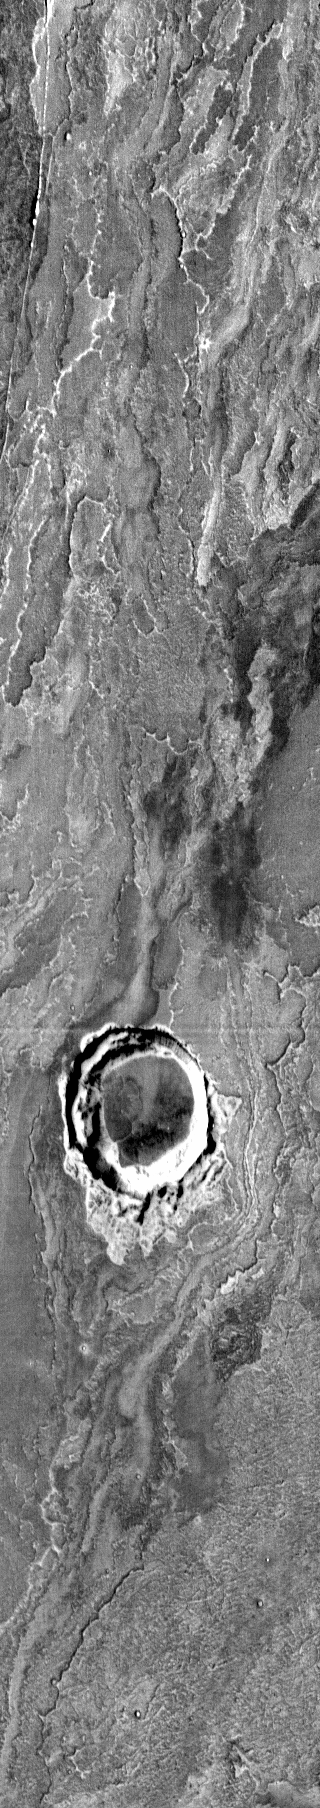

Arsia Mons Flows

This IR image shows lava flows that originated at Arsia Mons.

Image information: IR instrument. Latitude -22.6N, Longitude 239.4E. 122 meter/pixel resolution.

Please see the THEMIS Data Citation Note for details on crediting THEMIS images.

Note: this THEMIS visual image has not been radiometrically nor geometrically calibrated for this preliminary release. An empirical correction has been performed to remove instrumental effects. A linear shift has been applied in the cross-track and down-track direction to approximate spacecraft and planetary motion. Fully calibrated and geometrically projected images will be released through the Planetary Data System in accordance with Project policies at a later time.

NASA’s Jet Propulsion Laboratory manages the 2001 Mars Odyssey mission for NASA’s Office of Space Science, Washington, D.C. The Thermal Emission Imaging System (THEMIS) was developed by Arizona State University, Tempe, in collaboration with Raytheon Santa Barbara Remote Sensing. The THEMIS investigation is led by Dr. Philip Christensen at Arizona State University. Lockheed Martin Astronautics, Denver, is the prime contractor for the Odyssey project, and developed and built the orbiter. Mission operations are conducted jointly from Lockheed Martin and from JPL, a division of the California Institute of Technology in Pasadena.

Credit: NASA/JPL/ASU